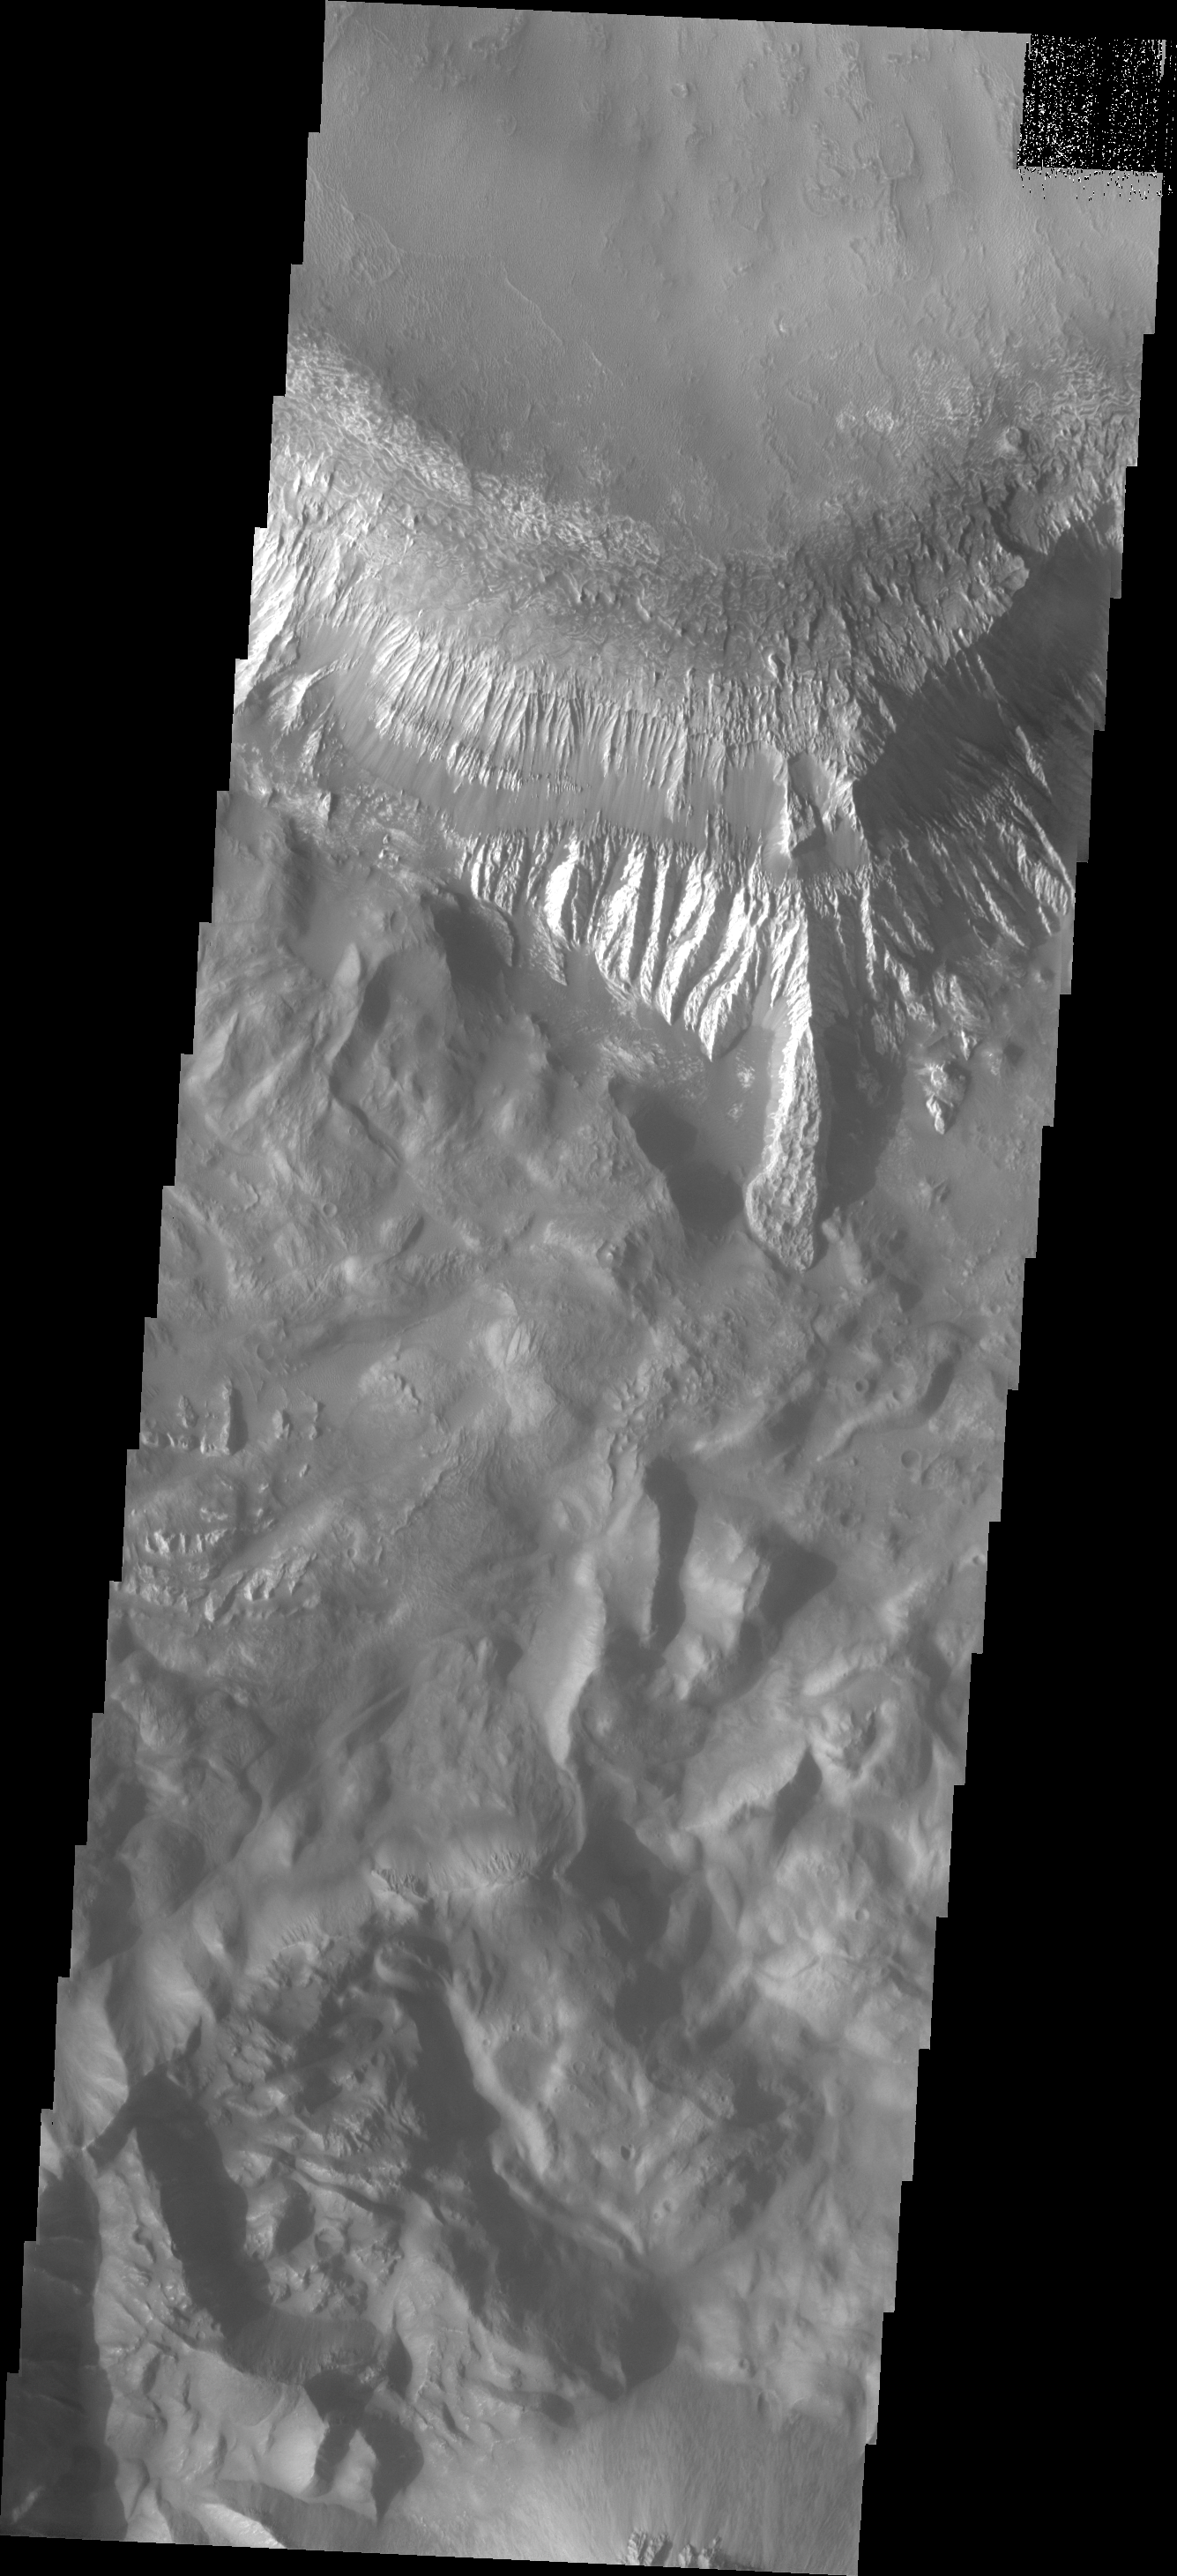

Investigating Mars: Hebes Chasma

This image shows the side of the large mesa at the top of the image and the southern canyon cliff face at the bottom. Materials on the floor of the chasma originated from both features. Although the cliff faces are eroding differently, both contribute to the rough floor seen in the center of the image. Hebes Chasma is an enclosed basin not connected to Valles Marineris.

The Odyssey spacecraft has spent over 15 years in orbit around Mars, circling the planet more than 69000 times. It holds the record for longest working spacecraft at Mars. THEMIS, the IR/VIS camera system, has collected data for the entire mission and provides images covering all seasons and lighting conditions. Over the years many features of interest have received repeated imaging, building up a suite of images covering the entire feature. From the deepest chasma to the tallest volcano, individual dunes inside craters and dune fields that encircle the north pole, channels carved by water and lava, and a variety of other feature, THEMIS has imaged them all. For the next several months the image of the day will focus on the Tharsis volcanoes, the various chasmata of Valles Marineris, and the major dunes fields. We hope you enjoy these images!

Credit: NASA/JPL-Caltech/ASU